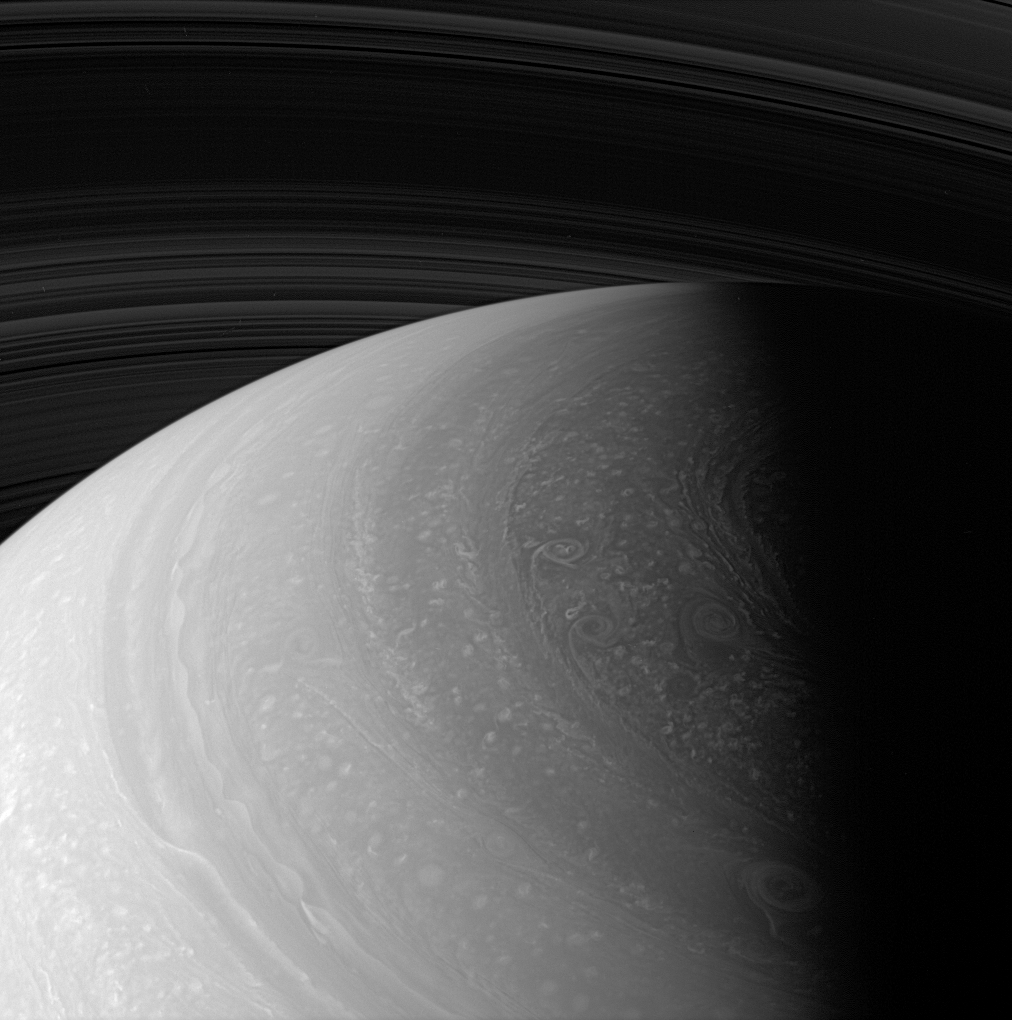

Coming to Light

As seasons change on Saturn, and sunlight creeps farther north, the region surrounding the north pole is steadily coming to light.

This scene reveals many features in Saturn’s dynamic and beautiful atmosphere, including a detail largely obscured from the imaging cameras until now. On the terminator at center right is part of the polar hexagon, which was previously observed by Cassini’s Visible and Infrared Mapping Spectrometer (VIMS) and Composite Infrared Spectrometer (CIRS). These instruments used heat radiated from Saturn to observe the polar hexagon (rather than reflected sunlight, as is the case in this view). The hexagon was first imaged by the Voyager spacecraft more than 25 years ago.

The view looks toward the unilluminated side of the rings from about 38 degrees above the ringplane and is centered on a region 63 degrees north of the Saturnian equator. The image has been brightened to show details at high northern latitudes, where solar illumination is presently weak.

The image was taken with the Cassini spacecraft wide-angle camera on Jan. 2, 2008 using a combination of spectral filters sensitive to wavelengths of polarized infrared light centered at 752 and 705 nanometers. The view was acquired at a distance of approximately 930,000 kilometers (578,000 miles) from Saturn. Image scale is 52 kilometers (32 miles) per pixel.

The Cassini-Huygens mission is a cooperative project of NASA, the European Space Agency and the Italian Space Agency. The Jet Propulsion Laboratory, a division of the California Institute of Technology in Pasadena, manages the mission for NASA’s Science Mission Directorate, Washington, D.C. The Cassini orbiter and its two onboard cameras were designed, developed and assembled at JPL. The imaging operations center is based at the Space Science Institute in Boulder, Colo.

Credit: NASA/JPL/Space Science Institute